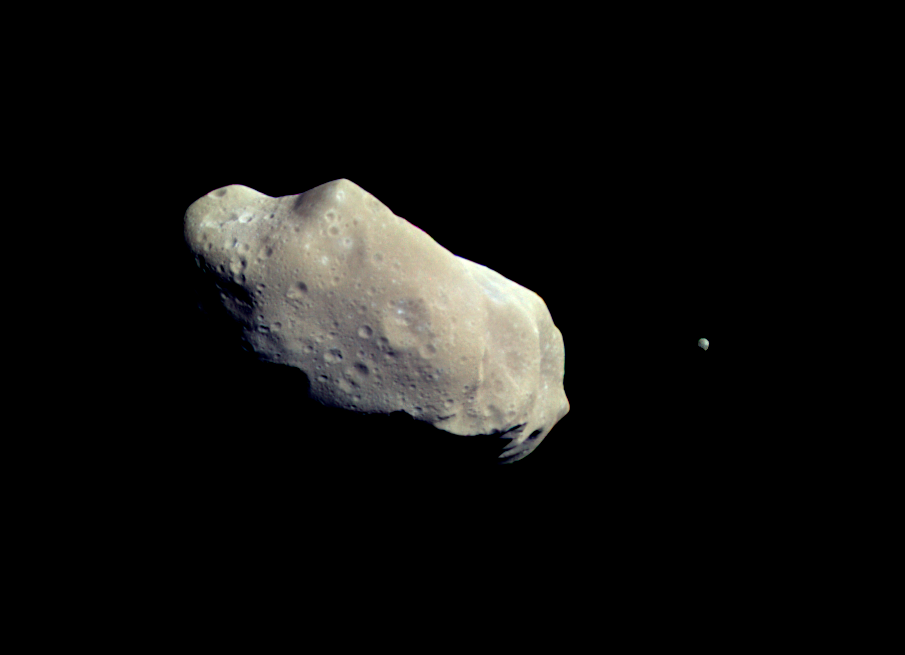

Ida and Dactyl in Enhanced Color

This color picture is made from images taken by the imaging system on the Galileo spacecraft about 14 minutes before its closest approach to asteroid 243 Ida on August 28, 1993. The range from the spacecraft was about 10,500 kilometers (6,500 miles). The images used are from the sequence in which Ida’s moon was originally discovered; the moon is visible to the right of the asteroid. This picture is made from images through the 4100-angstrom (violet), 7560 A (infrared) and 9680 A (infrared) filters. The color is ‘enhanced’ in the sense that the CCD camera is sensitive to near infrared wavelengths of light beyond human vision; a ‘natural’ color picture of this asteroid would appear mostly gray. Shadings in the image indicate changes in illumination angle on the many steep slopes of this irregular body as well as subtle color variations due to differences in the physical state and composition of the soil (regolith). There are brighter areas, appearing bluish in the picture, around craters on the upper left end of Ida, around the small bright crater near the center of the asteroid, and near the upper right-hand edge (the limb). This is a combination of more reflected blue light and greater absorption of near infrared light, suggesting a difference in the abundance or composition of iron-bearing minerals in these areas. Ida’s moon also has a deeper near-infrared absorption and a different color in the violet than any area on this side of Ida. The moon is not identical in spectral properties to any area of Ida in view here, though its overall similarity in reflectance and general spectral type suggests that it is made of the same rock types basically. These data, combined with study of further imaging data and more detailed spectra from the Near Infrared Mapping Spectrometer, may allow scientists to determine whether the larger parent body of which Ida, its moon, and some other asteroids are fragments was a heated, differentiated object or made of relatively unaltered primitive chondritic material. The Galileo project, whose primary mission is the exploration of the Jupiter system in 1995-97, is managed for NASA’s Office of Space Science by the Jet Propulsion Laboratory.

Credit: NASA/JPL